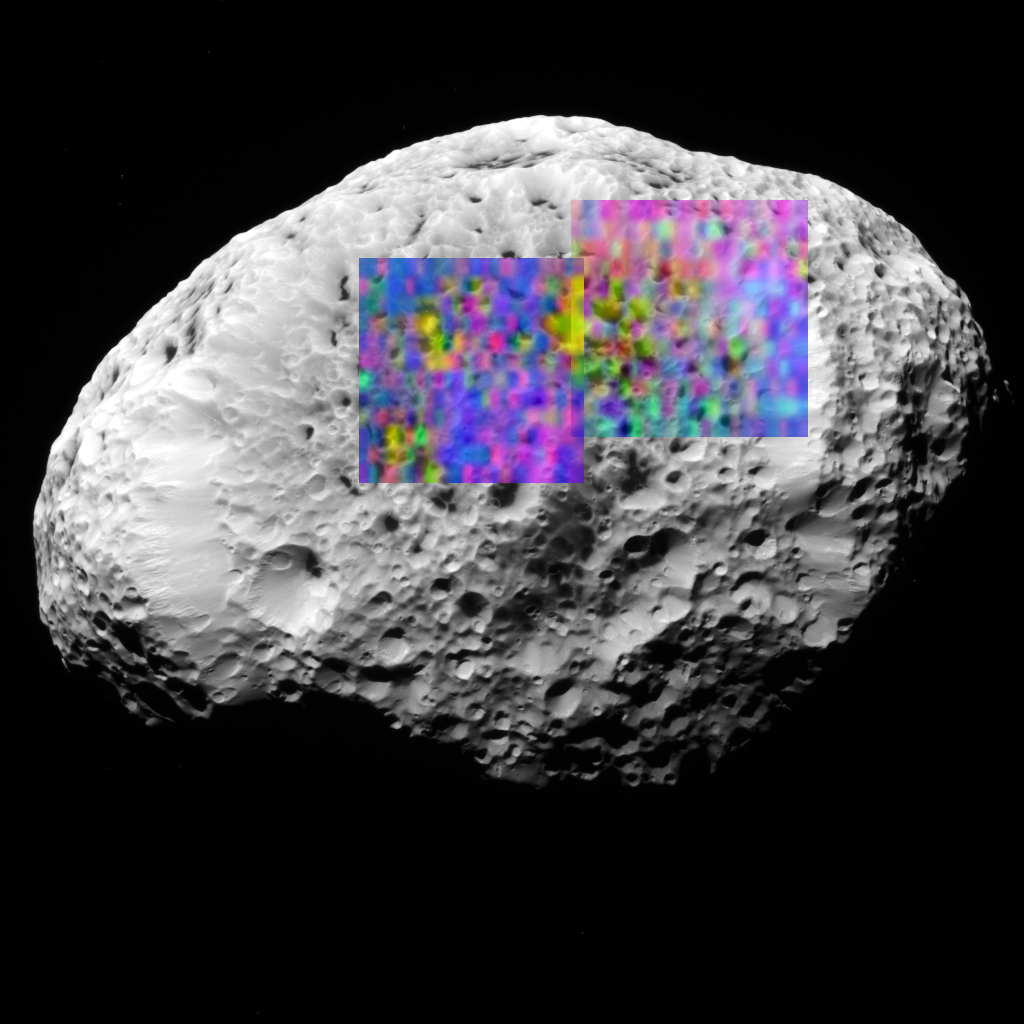

Organics Sprinkled on Hyperion

Hyperion, the eighth largest of Saturn’s nearly 60 known moons, is covered in craters and landslides. Sprinkled over the icy surface is a thin layer of organic dust, which has somehow been concentrated in the bottoms of some of the craters, forming a reddish black deposit.

This new color map shows the composition of a portion of Hyperion’s surface determined with the Visual and Infrared Mapping Spectrometer aboard the Cassini spacecraft. The new composition map is overlaid onto a previously released Cassini image of Hyperion, taken with the Imaging Science Subsystem (see PIA07761).

Blue shows the maximum exposure of frozen water, red denotes carbon dioxide ice (“dry ice”), magenta indicates regions of water plus carbon dioxide, yellow is a mix of carbon dioxide and an unidentified material.

Discovered in 1848, Hyperion held its secrets until the Cassini spacecraft flew close in September 2005, revealing its icy and organic composition. Hyperion is irregular in shape, tumbles chaotically, and takes 21 days to orbit Saturn. It is 300 kilometers (180 miles) in its longest dimension.

The Cassini-Huygens mission is a cooperative project of NASA, the European Space Agency and the Italian Space Agency. The Jet Propulsion Laboratory, a division of the California Institute of Technology in Pasadena, manages the mission for NASA’s Science Mission Directorate, Washington, D.C. The Cassini orbiter was designed, developed and assembled at JPL. The Visual and Infrared Mapping Spectrometer team is based at the University of Arizona. The imaging operations center is based at the Space Science Institute in Boulder, Colo.

Credit: NASA/JPL/University of Arizona/Ames/Space Science Institute